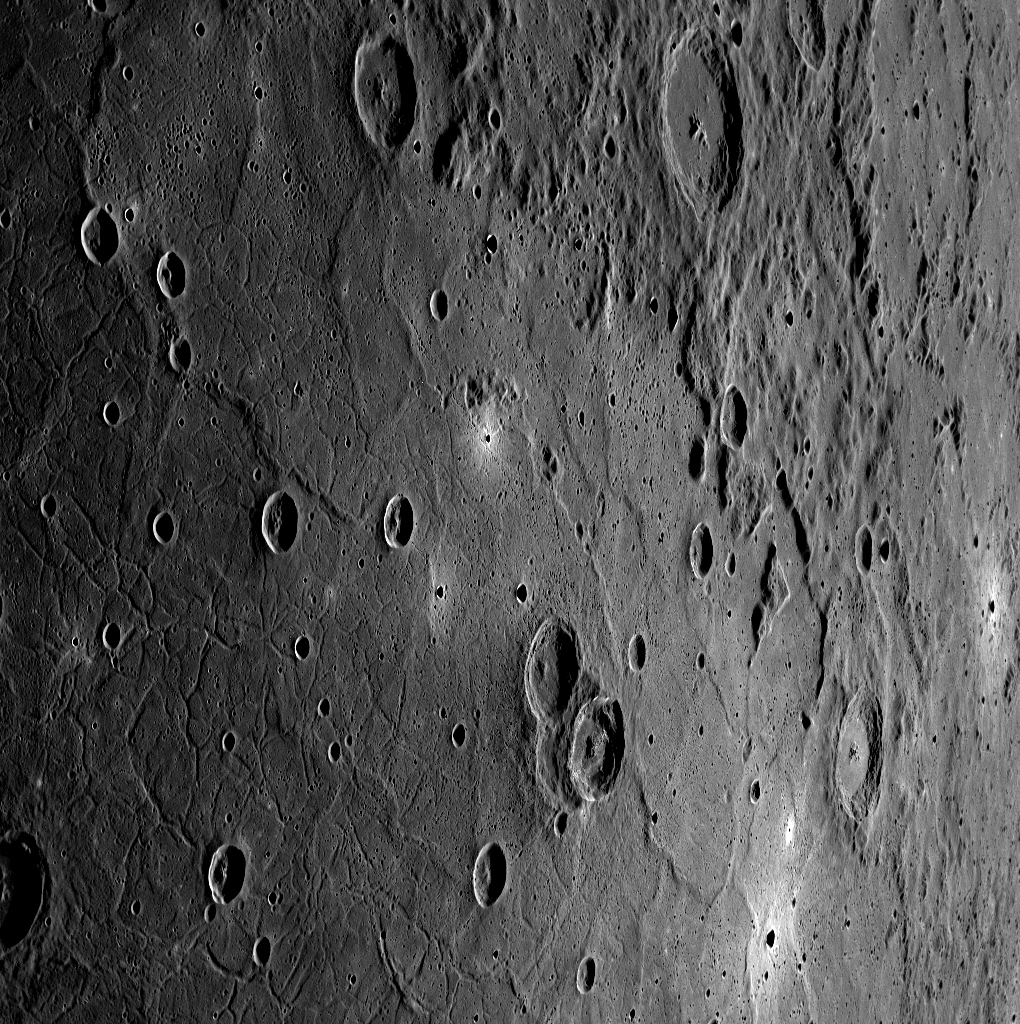

A Wider View

This eastward-looking image shows a wider view of the beautiful unnamed crater highlighted in yesterday’s featured image (center). The complicated folds and fractures that deform the once smooth floor of the Caloris basin can also be seen.

This image was acquired as a high-resolution targeted observation. Targeted observations are images of a small area on Mercury’s surface at resolutions much higher than the 250-meter/pixel (820 feet/pixel) morphology base map or the 1-kilometer/pixel (0.6 miles/pixel) color base map. It is not possible to cover all of Mercury’s surface at this high resolution during MESSENGER’s one-year mission, but several areas of high scientific interest are generally imaged in this mode each week.

The MESSENGER spacecraft is the first ever to orbit the planet Mercury, and the spacecraft’s seven scientific instruments and radio science investigation are unraveling the history and evolution of the Solar System’s innermost planet. Visit the Why Mercury? section of this website to learn more about the key science questions that the MESSENGER mission is addressing. During the one-year primary mission, MDIS is scheduled to acquire more than 75,000 images in support of MESSENGER’s science goals.

Date acquired: October 31, 2011
Image Mission Elapsed Time (MET): 228542338
Image ID: 953888
Instrument: Wide Angle Camera (WAC) of the Mercury Dual Imaging System (MDIS)
WAC filter: 6 (433 nanometers)
Center Latitude: 40.73°
Center Longitude: 174.3° E
Resolution: 330 meters/pixel
Scale: At the center, the scene is approximately 330 km (205 miles) from top to bottom
Incidence Angle: 71.5°
Emission Angle: 59.5°
Phase Angle: 131.1°

These images are from MESSENGER, a NASA Discovery mission to conduct the first orbital study of the innermost planet, Mercury. For information regarding the use of images, see the MESSENGER image use policy.

Credit: NASA/Johns Hopkins University Applied Physics Laboratory/Carnegie Institution of Washington